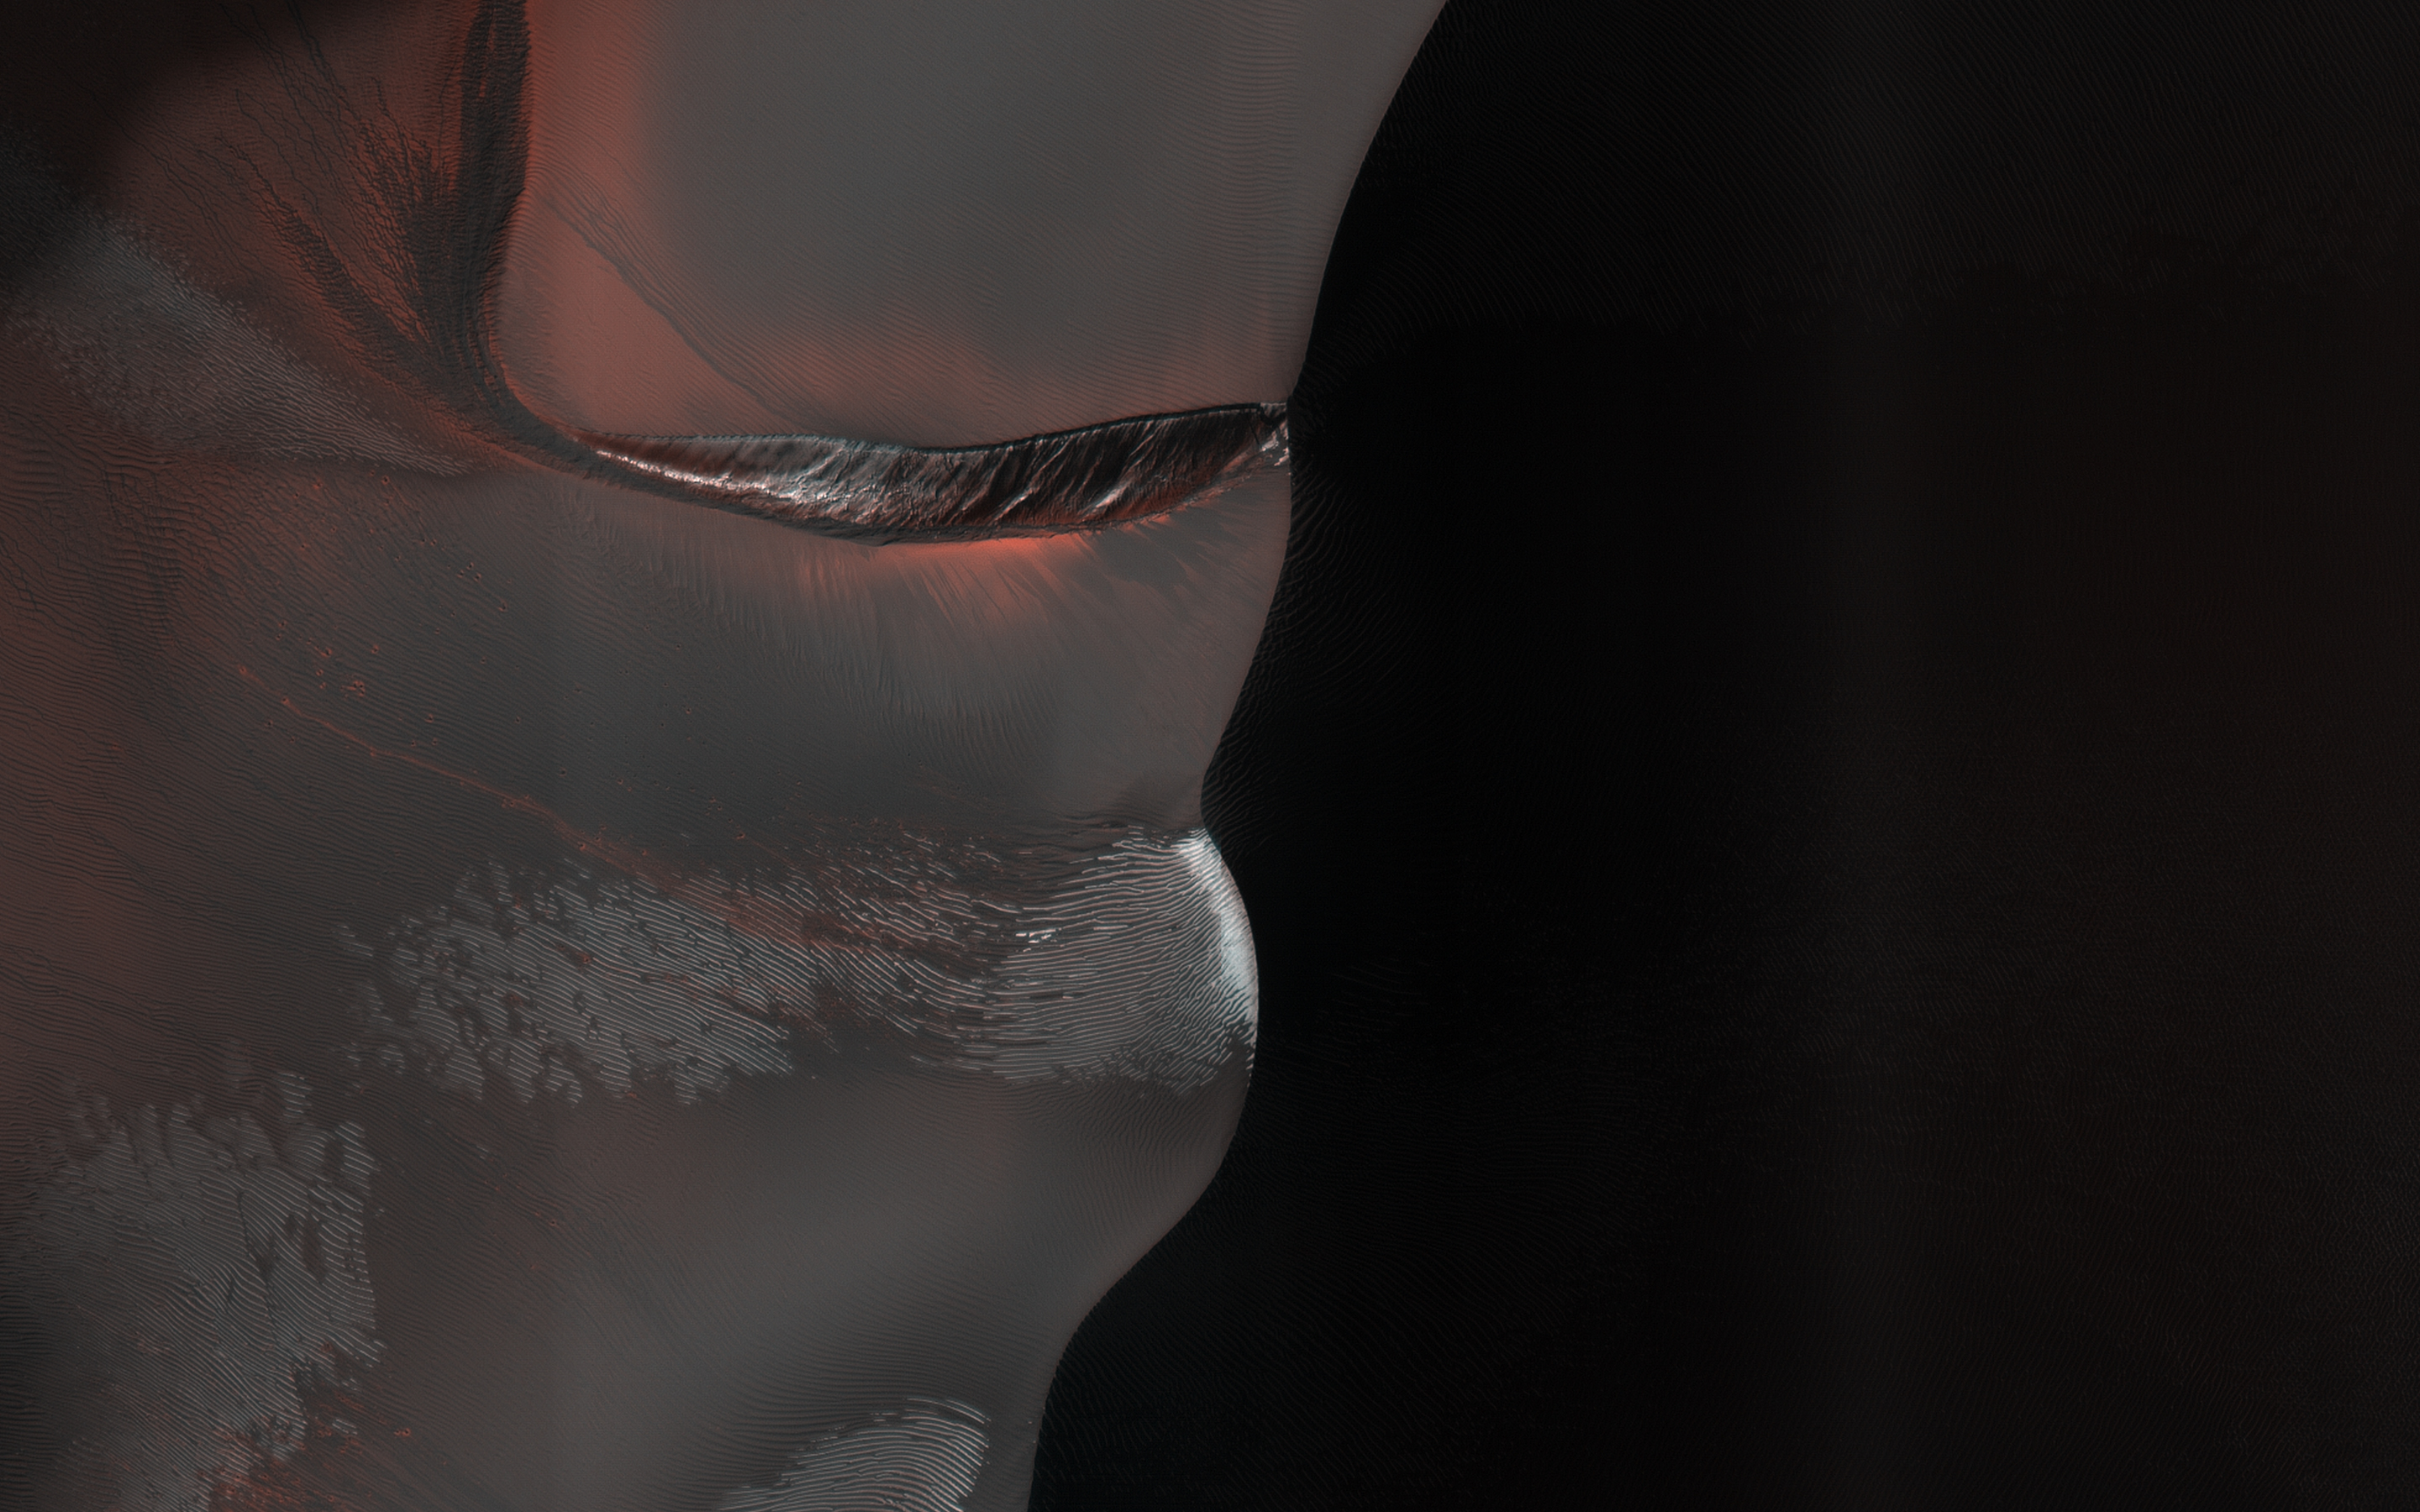

A Giant Gully in Kaiser Crater Dunes

HiRISE has been monitoring this dune field since 2008, and it changes every year from gully erosion in the winter and blowing sand in the summer.

This cutout shows an especially large gully. The bright white materials are seasonal frost, persisting on shaded slopes.

The map is projected here at a scale of 50 centimeters (19.7 inches) per pixel. (The original image scale is 50.9 centimeters [20.0 inches] per pixel [with 2 x 2 binning]; objects on the order of 153 centimeters [60.2 inches] across are resolved.) North is up.

The University of Arizona, in Tucson, operates HiRISE, which was built by Ball Aerospace & Technologies Corp., in Boulder, Colorado. NASA’s Jet Propulsion Laboratory, a division of Caltech in Pasadena, California, manages the Mars Reconnaissance Orbiter Project for NASA’s Science Mission Directorate, Washington.

Credit: NASA/JPL-Caltech/University of Arizona